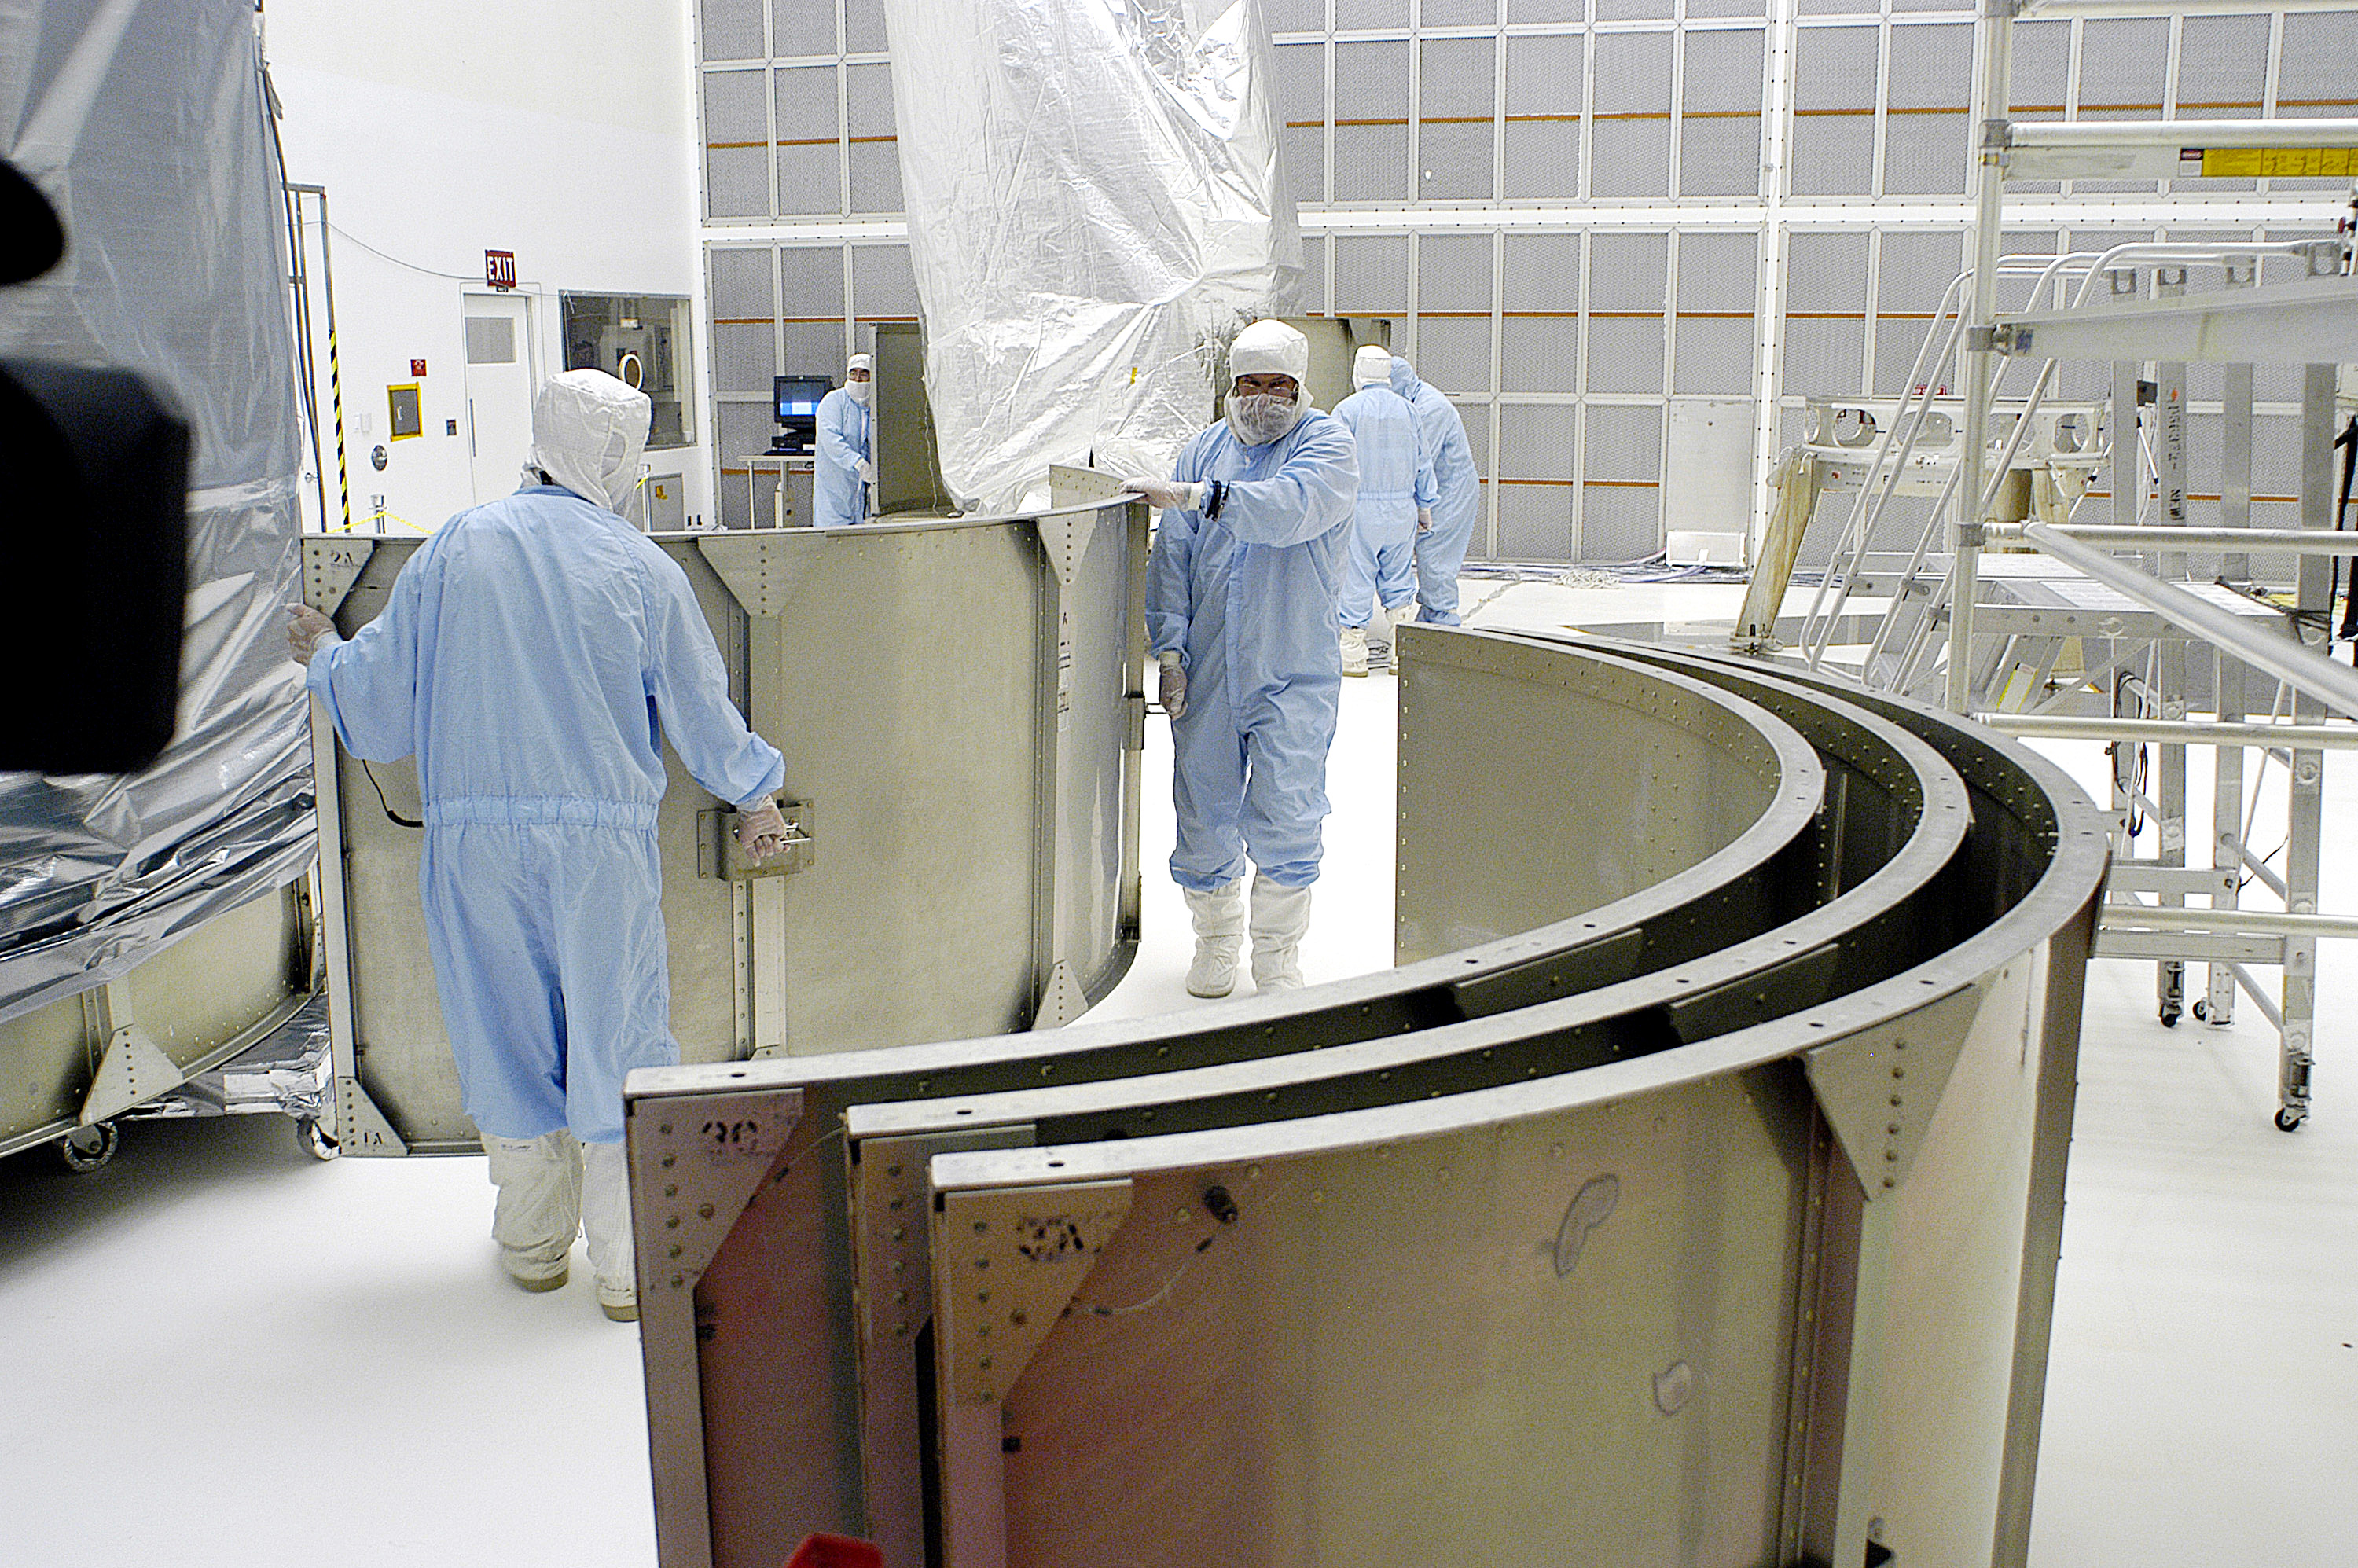

First Launch Attempt

The Spitzer Space Telescope was enclosed in a protective canister, transferred to the top of a Delta II rocket, but not launched due to engineering concerns that delayed the launch. The rocket initially meant to launch Spitzer was then used for a Mars mission, which had a more restricted launch window, and the Spitzer launch was delayed until August 25, 2003.

Credit: NASA/KSC